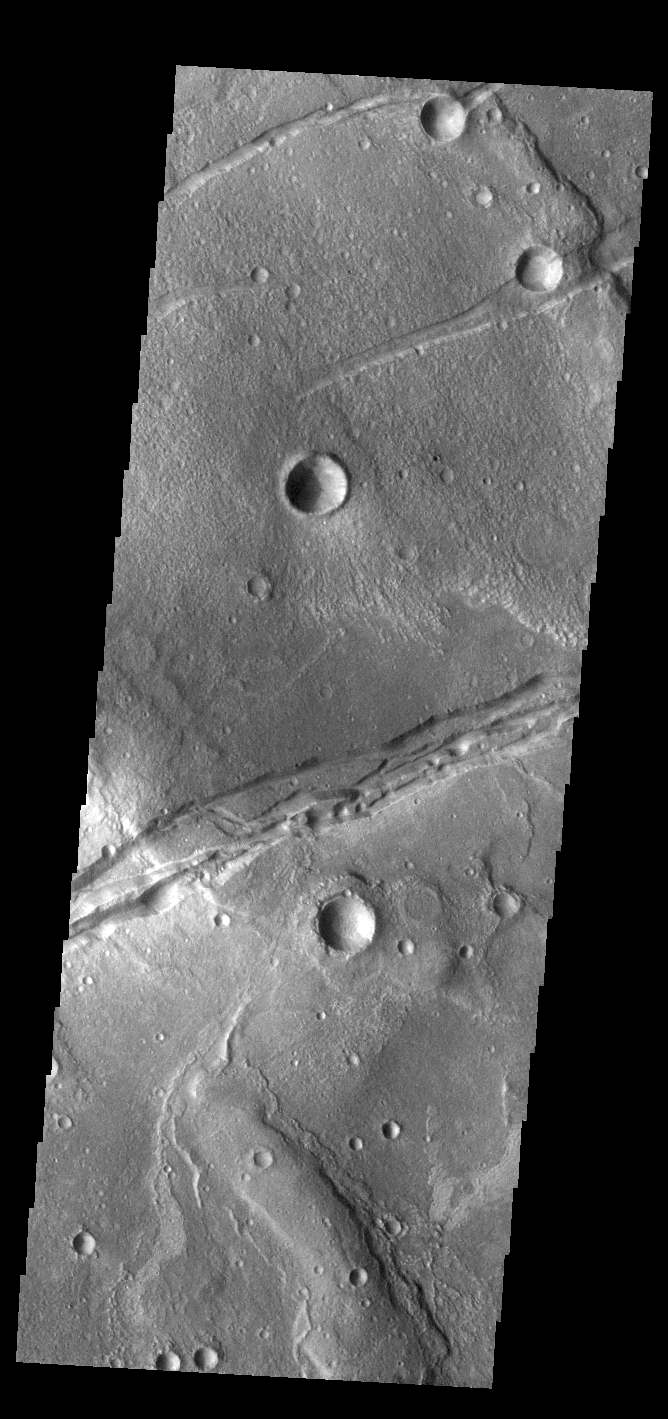

Sirenum Fossae

Today’s VIS image shows a portion of Sirenum Fossae. The linear features are tectonic graben. Graben are formed by extension of the crust and faulting. When large amounts of pressure or tension are applied to rocks on timescales that are fast enough that the rock cannot respond by deforming, the rock breaks along faults. In the case of a graben, two parallel faults are formed by extension of the crust and the rock in between the faults drops downward into the space created by the extension. Numerous sets of graben are visible in this THEMIS image, trending from north-northeast to south-southwest. Because the faults defining the graben are formed perpendicular to the direction of the applied stress, we know that extensional forces were pulling the crust apart in the west-northwest/east-southeast direction. The Sirenum Fossae graben are 2735km (1700 miles) long and stretch from eastern Terra Sirenum into western Daedalia Planum.

Credit: NASA/JPL-Caltech/ASU